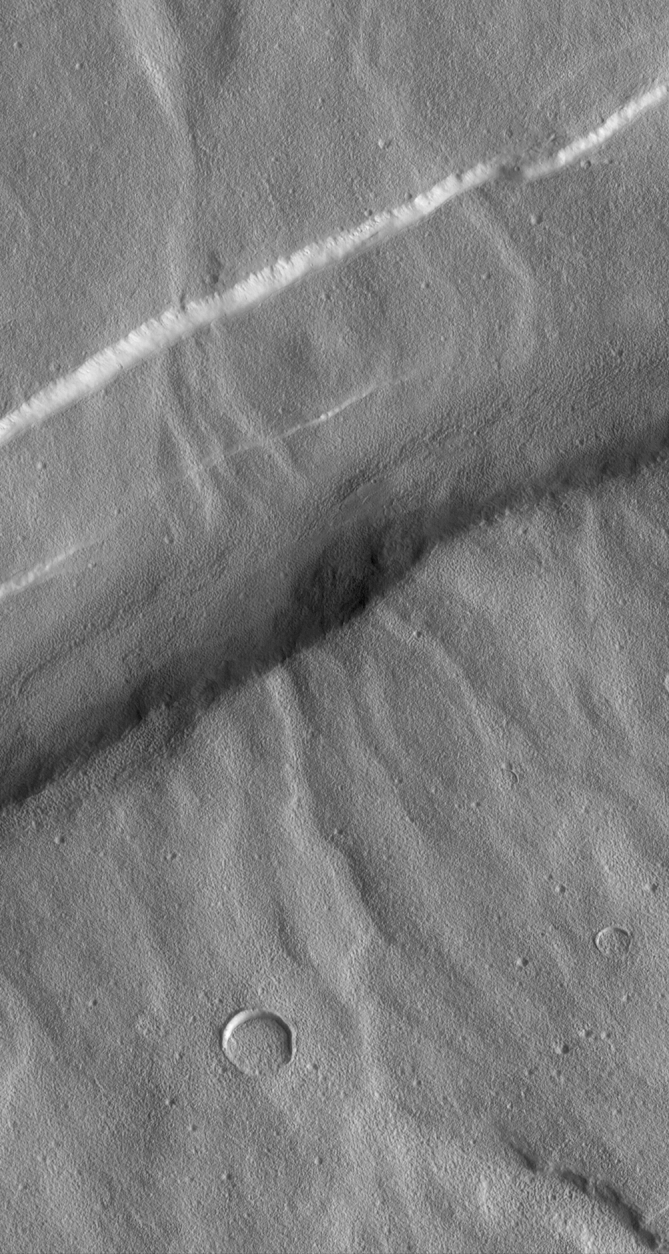

Valleys on Northwest Flank of Alba Patera Volcano

In 1972, Mariner 9 images revealed a variety of branched and networked valleys on Alba Patera, a volcano in northern Tharsis. Since then, the question has always been, “what made these valleys, water or lava?” Because the Alba Patera volcano was considered to be a relatively young feature on Mars, it seemed that if waterways involved in the formation of the valleys, then it would imply that liquid water flowed on this part of Mars at a relatively recent time in the planet’s history. Thus, it was hoped that Mars Global Surveyor (MGS), with its super-high resolution Mars Orbiter Camera (MOC), would help answer this key question about evidence for past water on the red planet.

However, when MOC peered down upon these valleys it became clear that the camera might not help answer the question of their origin. As the picture above shows, these valleys–which trend from lower right to upper left in the picture–are old and have been cut by younger faults that created graben–e.g., the wide, straight valley running diagonally from upper right to lower left. Worse, the close-up views revealed that the valleys are covered up by a lumpy-textured material that also partly fills nearby impact craters. The origin of the textured material is unknown but might result from years and years of wind erosion of surface “soil” or volcanic ash. However it formed, this covering obscures so much of the details of the valleys that high resolution pictures are unlikely to solve this mystery.

The picture above covers an area approximately 8 kilometers (5 miles) wide by 15 kilometers (9 miles) high. Illumination is from the right. The picture was acquired in August 1998 during the MGS Science Phasing Orbits imaging campaign, and was presented at the 30th Lunar and Planetary Science Conference in Houston, Texas, March 1999.

Malin Space Science Systems and the California Institute of Technology built the MOC using spare hardware from the Mars Observer mission. MSSS operates the camera from its facilities in San Diego, CA. The Jet Propulsion Laboratory’s Mars Surveyor Operations Project operates the Mars Global Surveyor spacecraft with its industrial partner, Lockheed Martin Astronautics, from facilities in Pasadena, CA and Denver, CO.

Credit: NASA/JPL/MSSS